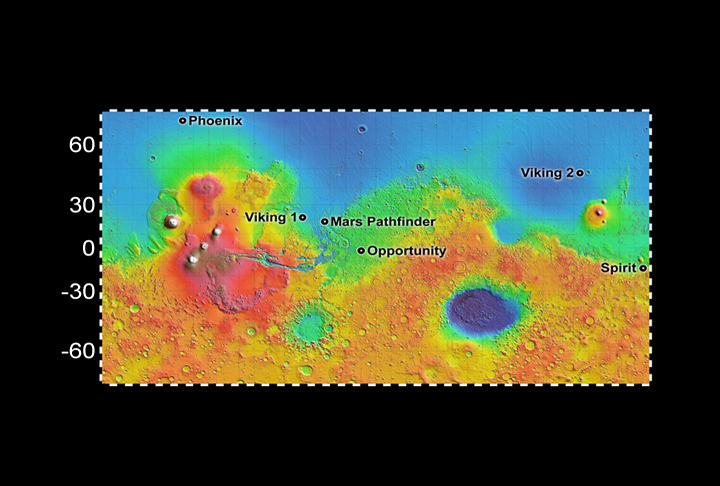

Six Landing Sites on Mars

The landing site chosen for NASA’s Phoenix Mars Lander, at about 68 degrees north latitude, is much farther north than the sites where previous spacecraft have landed on Mars.

Color coding on this map indicates relative elevations based on data from the Mars Orbiter Laser Altimeter on NASA’s Mars Global Surveyor. Red is higher elevation; blue is lower elevation. In longitude, the map extends from 70 degrees (north) to minus 70 degrees (south).

Photojournal Note: As planned, the Phoenix lander, which landed May 25, 2008 23:53 UTC, ended communications in November 2008, about six months after landing, when its solar panels ceased operating in the dark Martian winter.

Credit: NASA/JPL-Caltech